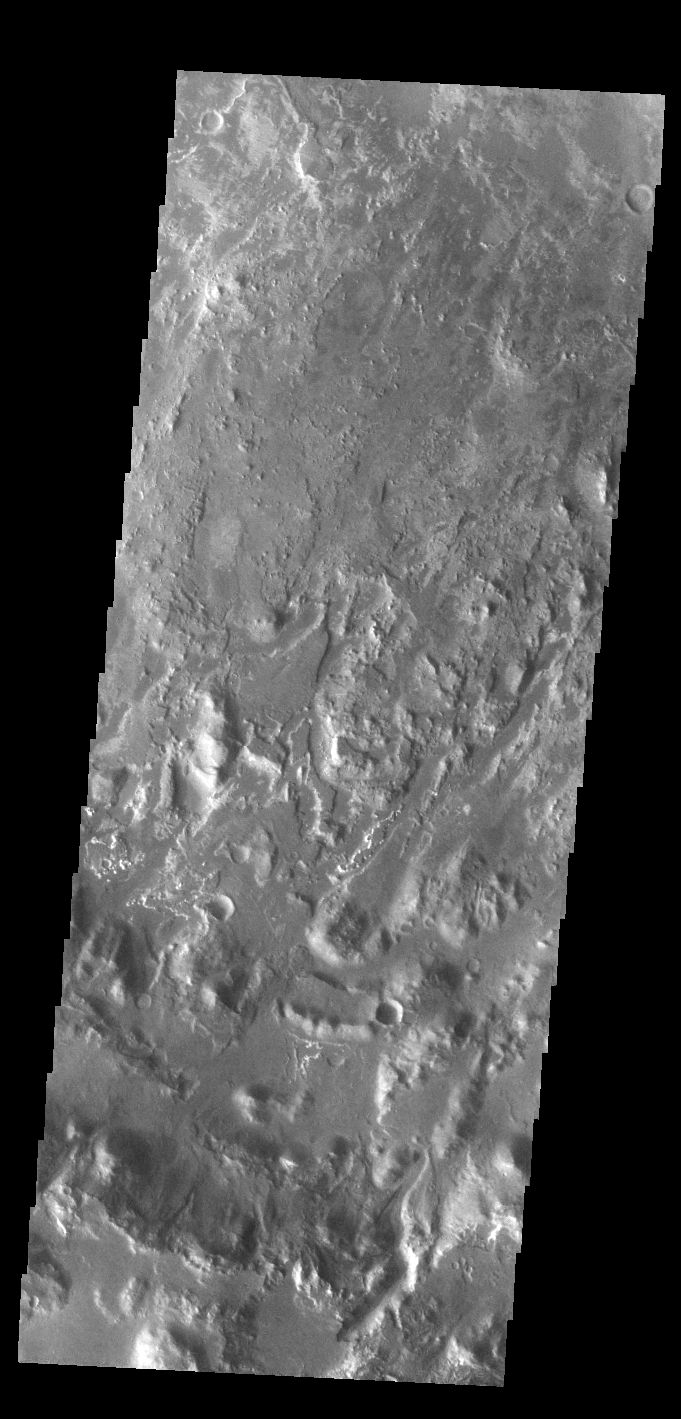

Eberswalde Crater

Today’s VIS image shows part of the floor of Eberwalde Crater. A large delta deposit is located just to the northwest of this image. This crater once hosted a lake, and the floor is covered with layered materials. Clays have been identified, the result of the interaction of water and eroded materials from the crater floor, as well as the influx of sediments from the channel that created the delta. Eberswalde Crater is 62 km in diameter (38 miles).

Credit: NASA/JPL-Caltech/ASU